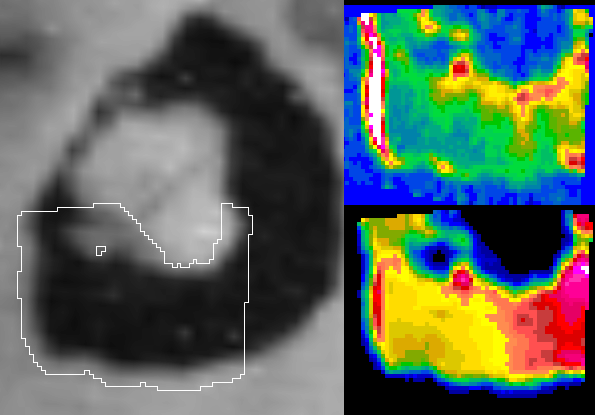

Io’s Loki in Infrared: Hot Edge

High temperatures observed by NASA’s Galileo spacecraft along the western edge of the Loki volcano on Jupiter’s moon Io may indicate freshly exposed material at the shore of a lava lake.

Two temperature maps of the southern portion of Loki show hot (lower right) and hotter (upper right) features based on infrared-wavelength observations during an Oct. 16, 2001, flyby of Io. For context, they are shown beside a visible-wavelength picture (left) of the area taken during an earlier flyby.

Loki is the most powerful volcano on Io. It has been active since at least 1979, when it was discovered by NASA’s Voyager mission. Loki’s dark volcanic crater, called a caldera, surrounds a light-colored island, as seen in the camera image (left). Previous observations by Galileo’s instruments have shown that active lavas and still-cooling lava flows cover the floor of the caldera. In contrast, the island is cold and has no volcanic activity except in a narrow dark region that may be a crack or valley. Current volcanic activity appears in the two temperature maps from Galileo’s near-infrared mapping spectrometer instrument. The lower right image shows where the surface is glowing at an infrared wavelength of 4.4 microns, with the yellow-orange coding correlated to temperatures of about 360 degrees Kelvin (188 Fahrenheit) and the reddish coding correlated to temperatures of about 430 Kelvin (314 Fahrenheit). The upper right image is at a wavelength of 2.5 microns, with the white streak correlated to temperatures of roughly 840 Kelvin (1,052 Fahrenheit). Each picture element averages the characteristics of an area about 2 kilometers (1.2 miles) across; smaller patches may be hundreds of degrees higher.

Loki has puzzled scientists trying to determine what type of volcano it is. One idea holds it is an active lava lake with molten material under the crust. A competing view is it is a caldera whose floor is continuously flooded by lavas in successive flows. The concentration of higher temperatures along the western edge in the 2.5 micron map favors the lava lake idea. The cooler crust of molten lava lakes on Earth, such as on Hawaii’s Kilauea volcano, tends to drift outward and hit against the caldera wall. This causes the crust next to the wall to break up, exposing hotter material from underneath.

The Jet Propulsion Laboratory, a division of the California Institute of Technology in Pasadena, manages the Galileo mission for NASA’s Office of Space Science, Washington, D.C.

Credit: NASA/JPL